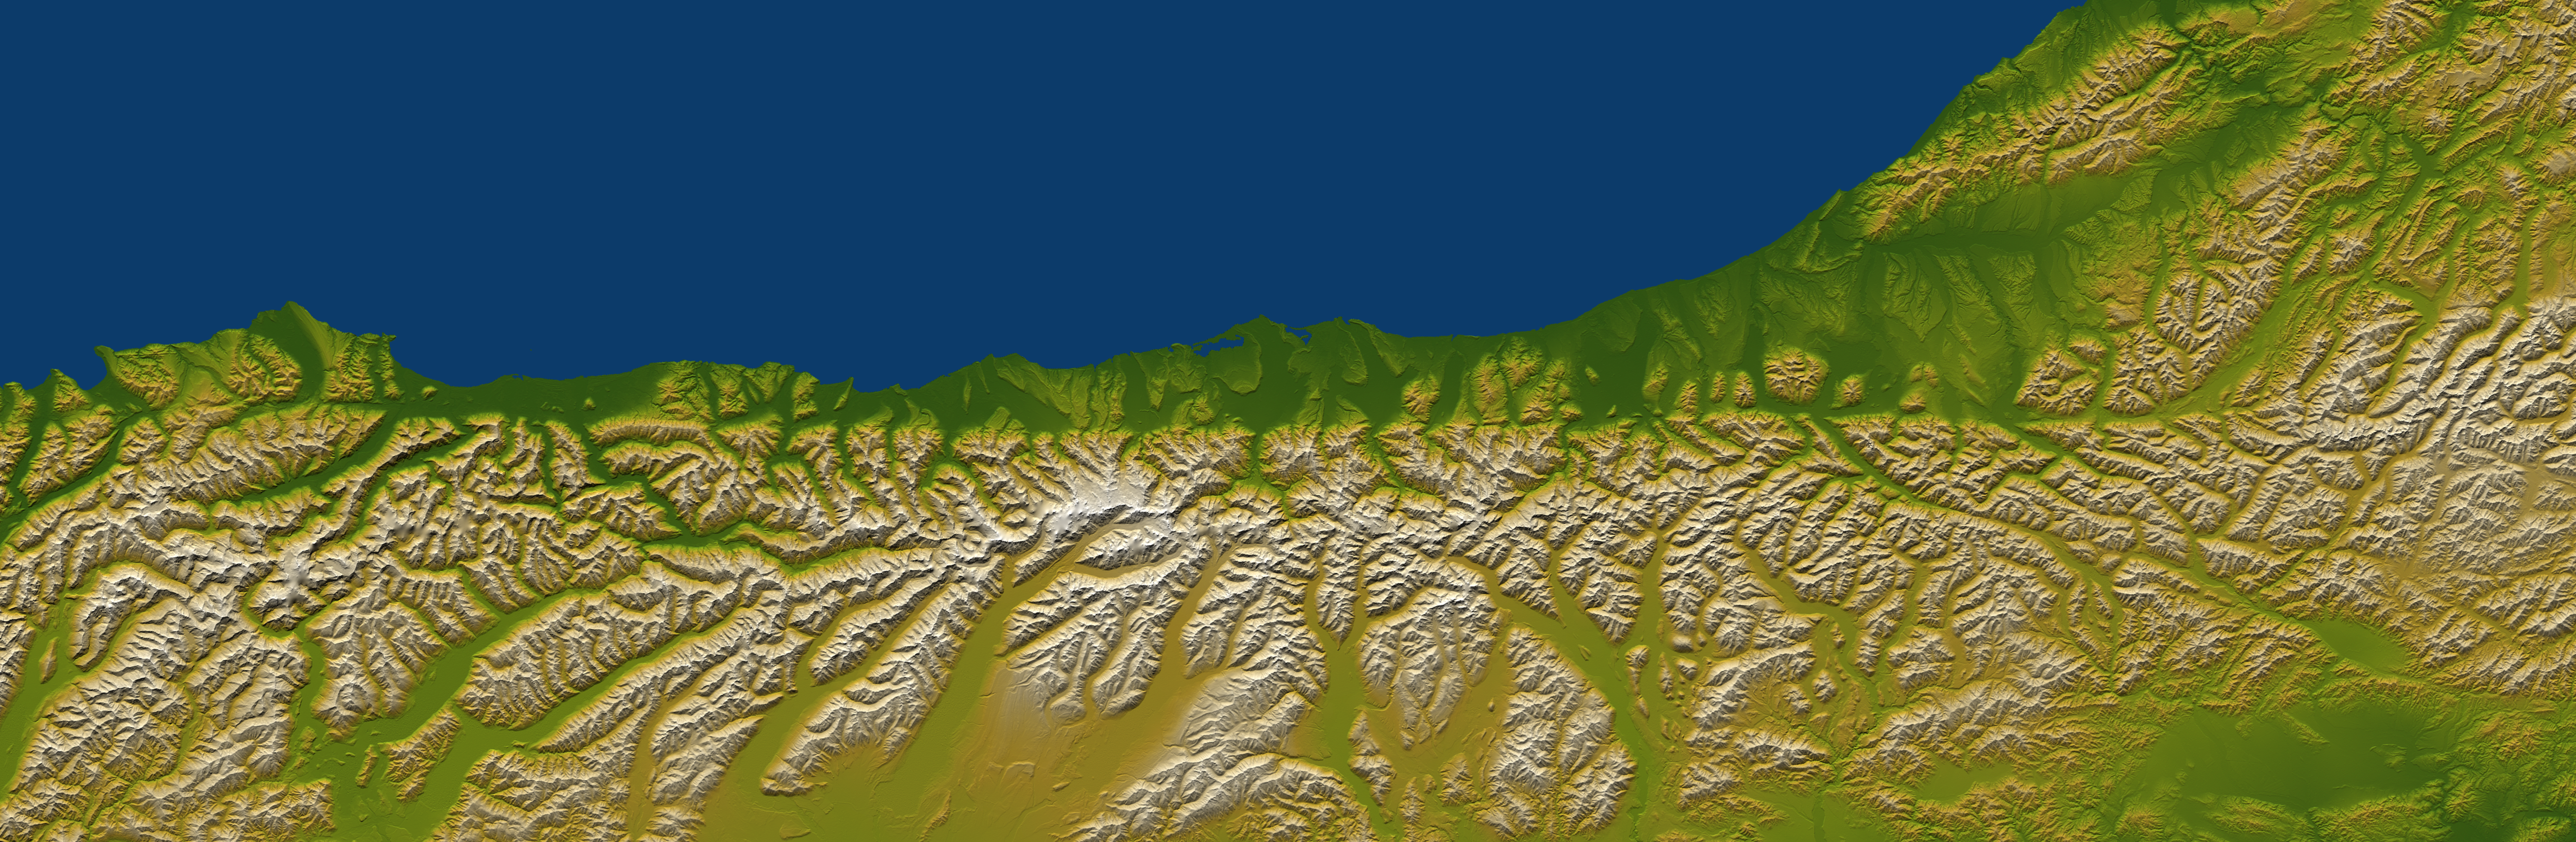

Alpine Fault, New Zealand, SRTM Shaded Relief and Colored Height

The Alpine fault runs parallel to, and just inland of, much of the west coast of New Zealand’s South Island. This view was created from the near-global digital elevation model produced by the Shuttle Radar Topography Mission (SRTM) and is almost 500 kilometers (just over 300 miles) wide. Northwest is toward the top. The fault is extremely distinct in the topographic pattern, nearly slicing this scene in half lengthwise.

In a regional context, the Alpine fault is part of a system of faults that connects a west dipping subduction zone to the northeast with an east dipping subduction zone to the southwest, both of which occur along the juncture of the Indo-Australian and Pacific tectonic plates. Thus, the fault itself constitutes the major surface manifestation of the plate boundary here. Offsets of streams and ridges evident in the field, and in this view of SRTM data, indicate right-lateral fault motion. But convergence also occurs across the fault, and this causes the continued uplift of the Southern Alps, New Zealand’s largest mountain range, along the southeast side of the fault.

Two visualization methods were combined to produce this image: shading and color coding of topographic height. The shade image was derived by computing topographic slope in the northwest-southeast (image top to bottom) direction, so that northwest slopes appear bright and southeast slopes appear dark. Color coding is directly related to topographic height, with green at the lower elevations, rising through yellow and tan, to white at the highest elevations.

Elevation data used in this image were acquired by the Shuttle Radar Topography Mission aboard the Space Shuttle Endeavour, launched on Feb. 11, 2000. SRTM used the same radar instrument that comprised the Spaceborne Imaging Radar-C/X-Band Synthetic Aperture Radar (SIR-C/X-SAR) that flew twice on the Space Shuttle Endeavour in 1994. SRTM was designed to collect 3-D measurements of the Earth’s surface. To collect the 3-D data, engineers added a 60-meter (approximately 200-foot) mast, installed additional C-band and X-band antennas, and improved tracking and navigation devices. The mission is a cooperative project between NASA, the National Geospatial-Intelligence Agency (NGA) of the U.S. Department of Defense and the German and Italian space agencies. It is managed by NASA’s Jet Propulsion Laboratory, Pasadena, Calif., for NASA’s Earth Science Enterprise, Washington, D.C.

Size: 495 kilometers (307 miles) by 162 kilometers (100 miles)
Location: 43.2 degrees South latitude, 170.5 degrees East longitude
Orientation: Northwest toward the top
Image Data: Shaded and colored SRTM elevation model
Date Acquired: February 2000

Credit: NASA/JPL/NGA